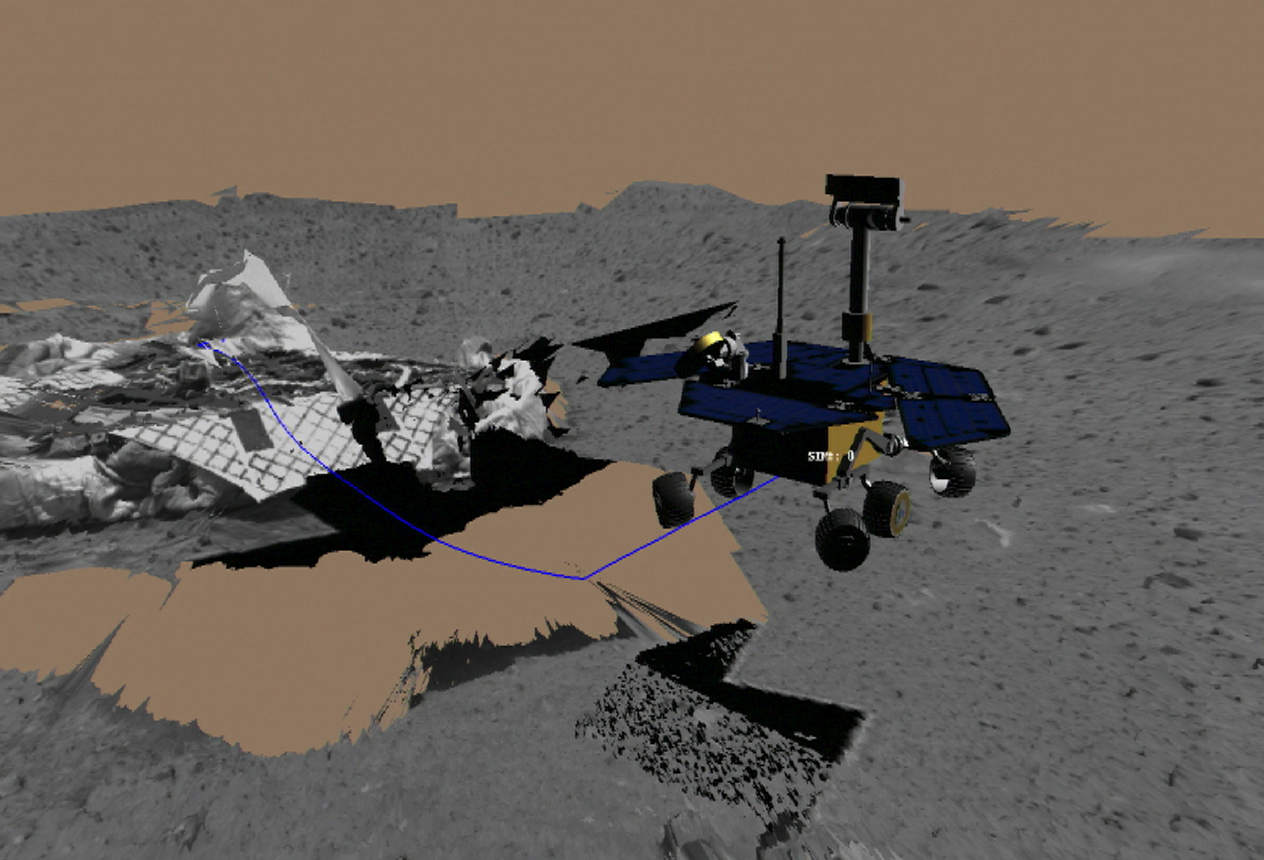

Virtual Rover Drives Toward Rock

This image shows a screenshot from the software used by engineers to test and drive the Mars Exploration Rover Spirit. The software simulates the rover’s movements across the martian terrain, helping to plot a safe course. Here, engineers simulated Spirit’s first post-egress drive on Mars Sunday. The 3-meter (10-foot) drive totaled approximately 30 minutes, including time to stop and take images. The rover drove toward its first rock target, a mountain-shaped rock called Adirondack. The blue line denotes the path of the rover’s “belly button,” as engineers like to call it, as the rover drove toward Adirondack. The virtual 3-D world around the rover was built from images taken by Spirit’s stereo navigation cameras. Regions for which the rover has not yet acquired 3-D data are represented in beige.

Credit: NASA/JPL